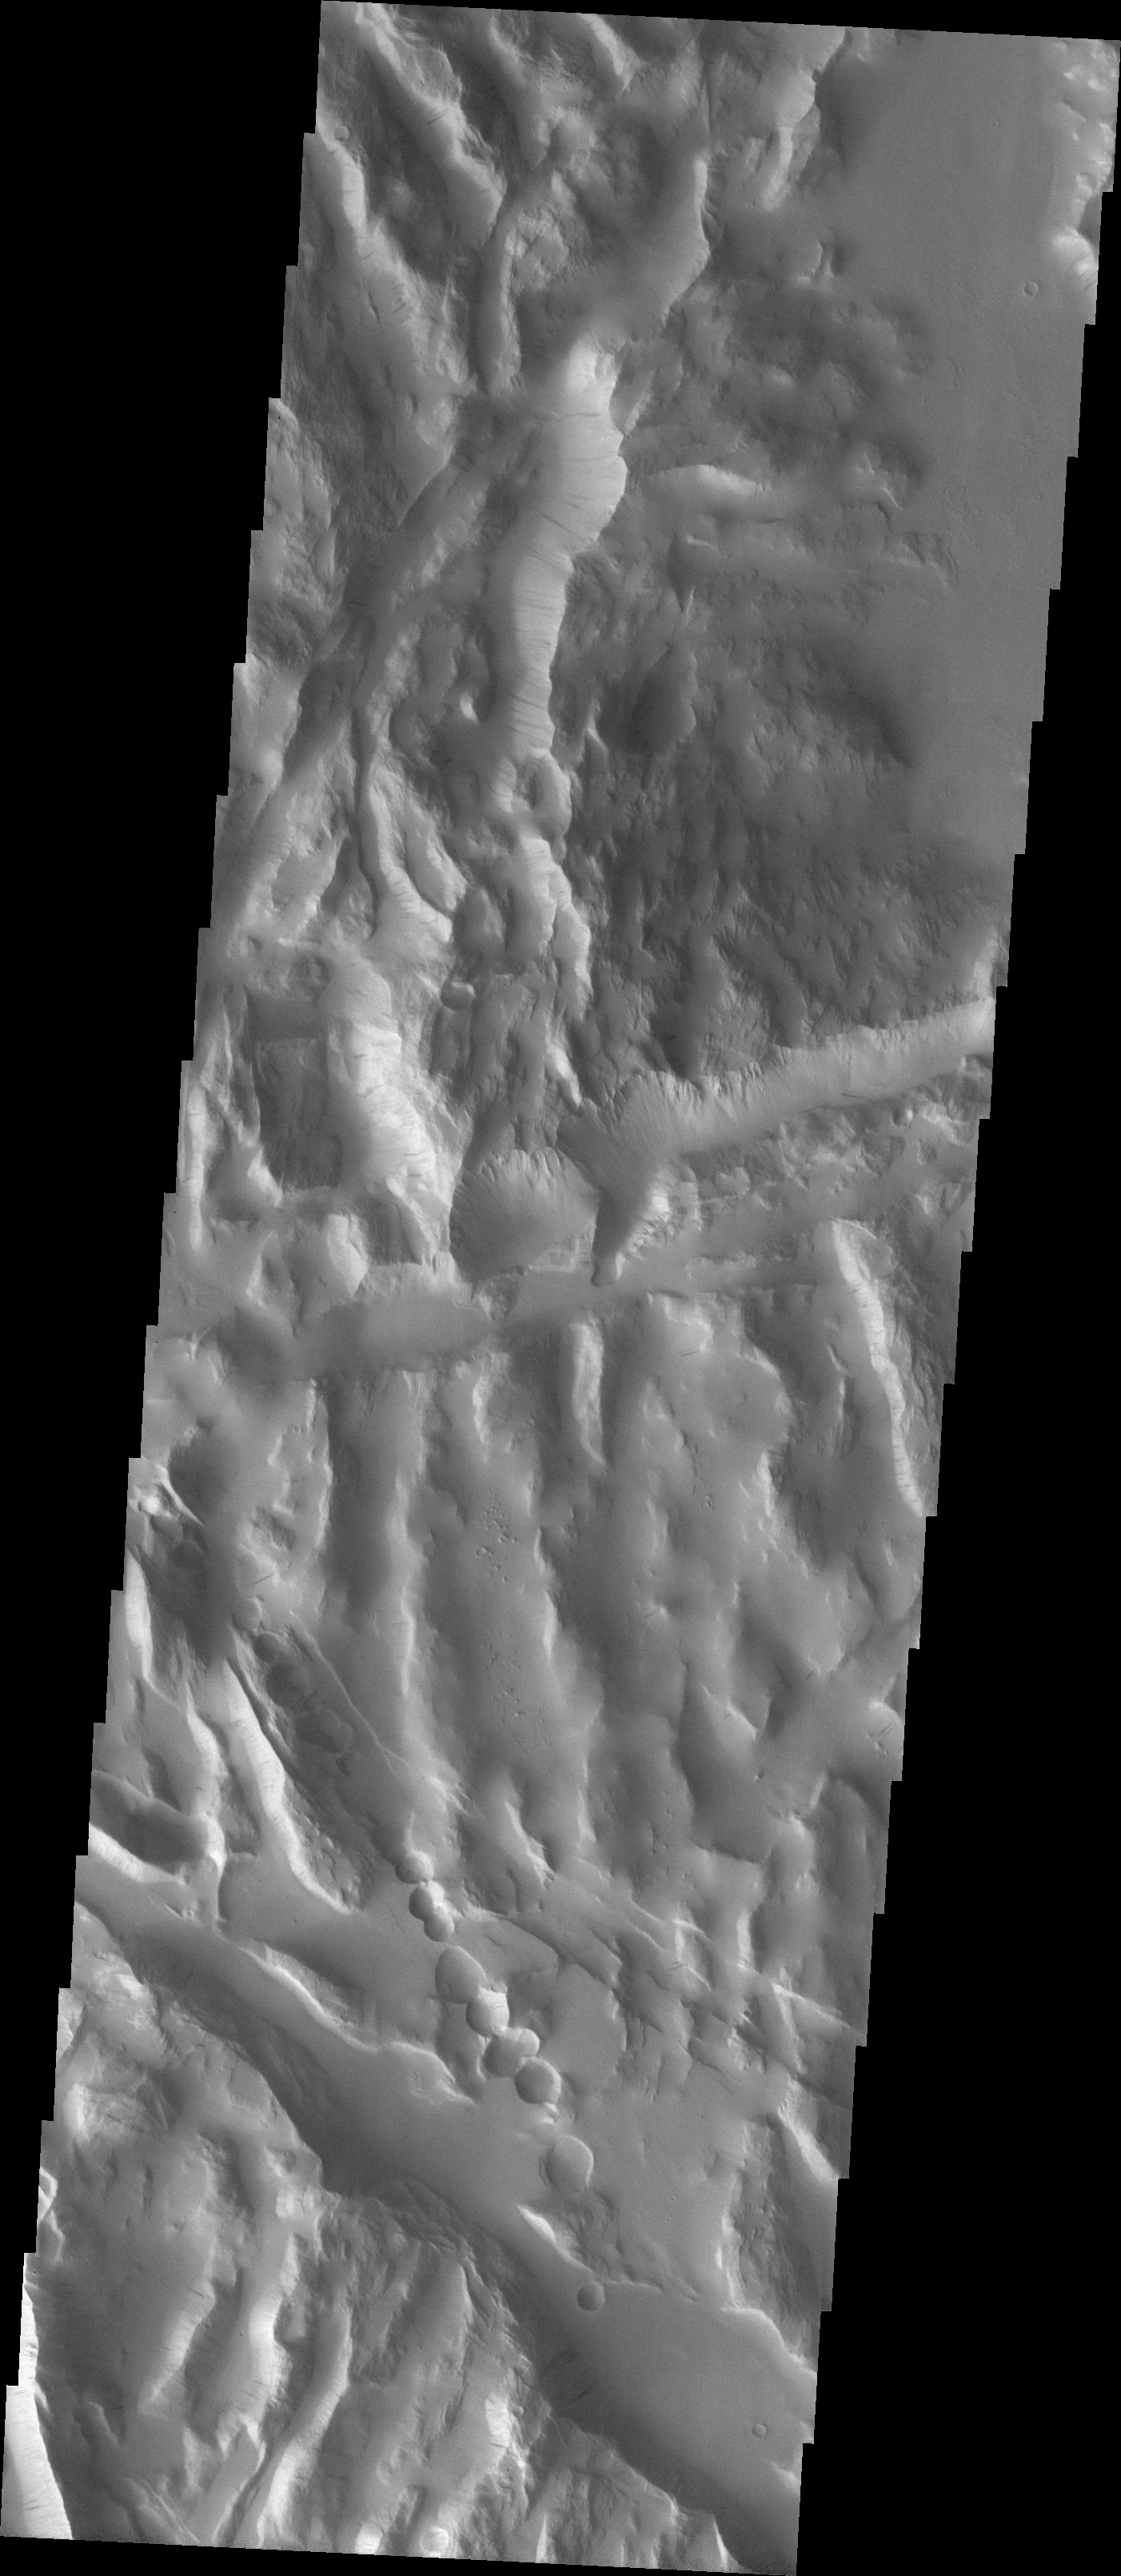

Sulci Collapse Pits

We will be looking at collapse pits for the next two weeks. Collapse pits on Mars are formed in serveral ways. In volcanic areas, channelized lava flows can form roofs which insulate the flowing lava. These features are termed lava tubes on Earth and are common features in basaltic flows. After the lava has drained, parts of the roof of the tube will collapse under its own weight. These collapse pits will only be as deep as the bottom of the original lava tube. Another type of collapse feature associated with volcanic areas arises when very large eruptions completely evacuate the magma chamber beneath the volcano. The weight of the volcano will cause the entire ediface to subside into the void space below it. Structural features including fractures and graben will form during the subsidence. Many times collapse pits will form within the graben. In addition to volcanic collapse pits, Mars has many collapse pits formed when volatiles (such as subsurface ice) are released from the surface layers. As the volatiles leave, the weight of the surrounding rock causes collapse pits to form.

These collapse pits are found in an area of “sulci” ridges east of Olympus Mons. Graben cut the ridges, and one graben hosts the collapse pits. It is likely that these collapse pits are related to volatile release from material that filled the lows at some point after graben formation.

Image information: VIS instrument. Latitude 18.6, Longitude 234.6 East (125.4 West). 19 meter/pixel resolution.

Note: this THEMIS visual image has not been radiometrically nor geometrically calibrated for this preliminary release. An empirical correction has been performed to remove instrumental effects. A linear shift has been applied in the cross-track and down-track direction to approximate spacecraft and planetary motion. Fully calibrated and geometrically projected images will be released through the Planetary Data System in accordance with Project policies at a later time.

NASA’s Jet Propulsion Laboratory manages the 2001 Mars Odyssey mission for NASA’s Office of Space Science, Washington, D.C. The Thermal Emission Imaging System (THEMIS) was developed by Arizona State University, Tempe, in collaboration with Raytheon Santa Barbara Remote Sensing. The THEMIS investigation is led by Dr. Philip Christensen at Arizona State University. Lockheed Martin Astronautics, Denver, is the prime contractor for the Odyssey project, and developed and built the orbiter. Mission operations are conducted jointly from Lockheed Martin and from JPL, a division of the California Institute of Technology in Pasadena.

Credit: NASA/JPL/Arizona State University